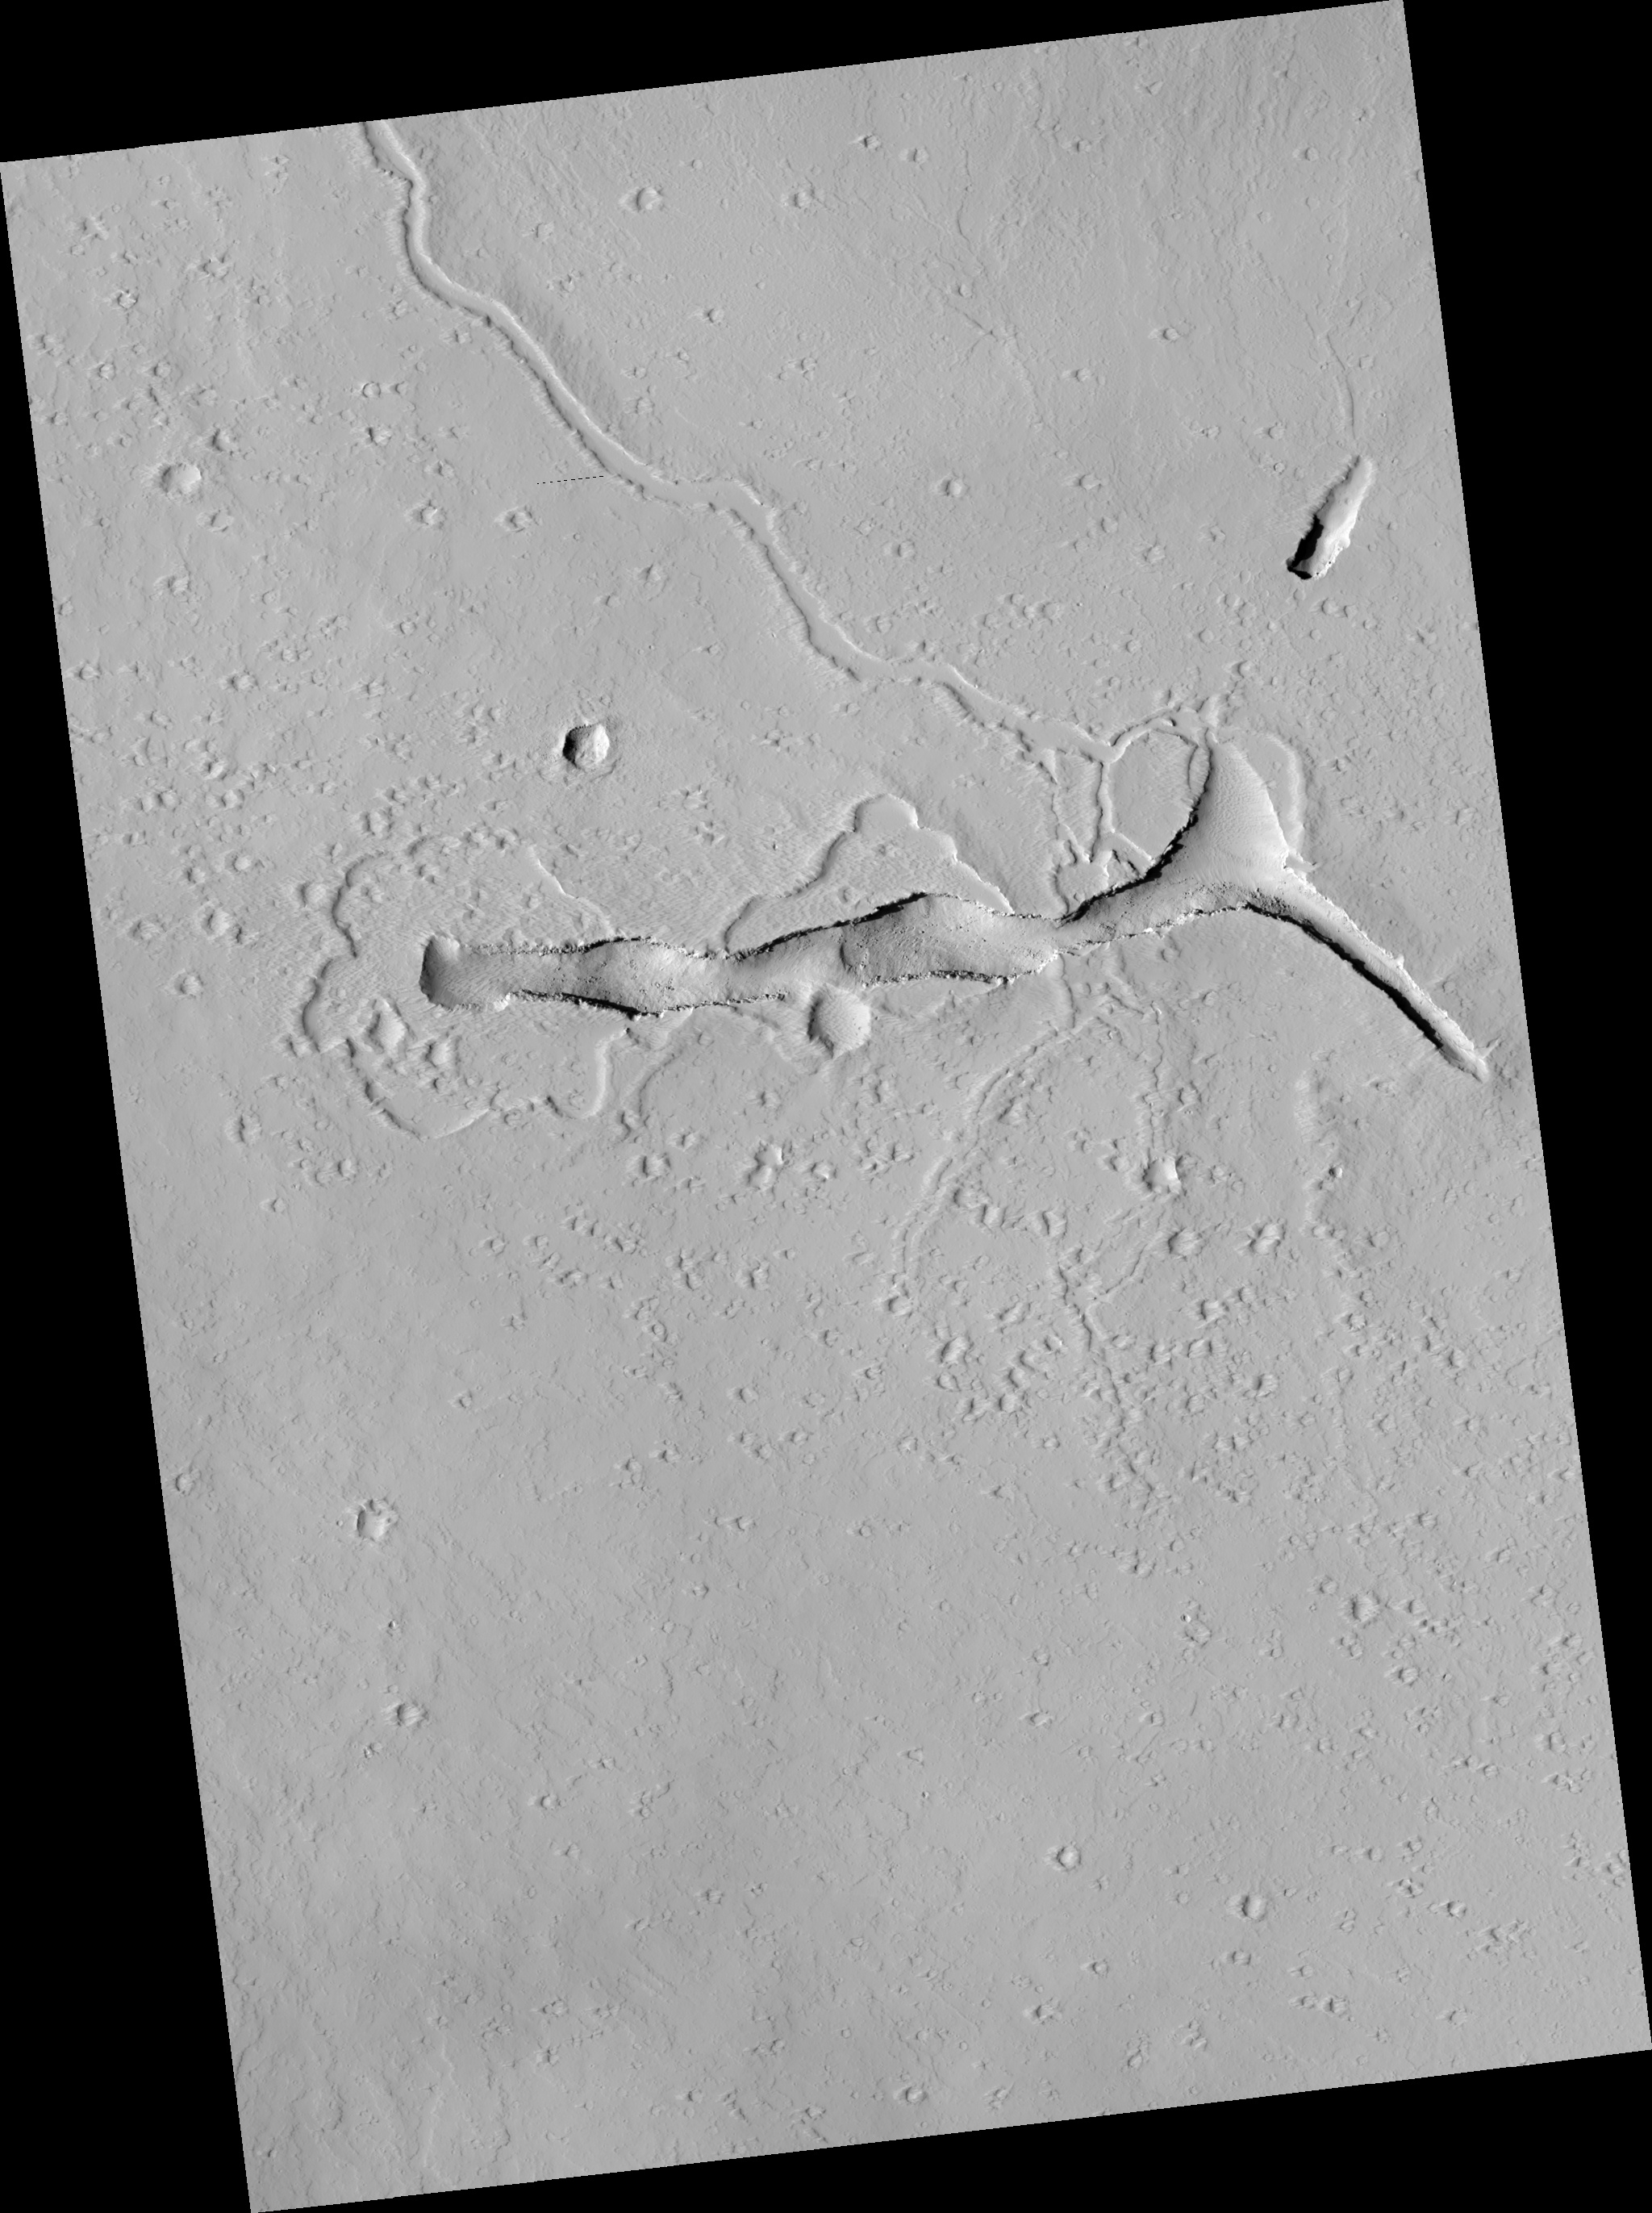

Volcanic Vent in the Tharsis Region

This HiRISE image shows a volcanic vent in the Tharsis region of Mars.

Tharsis is primarily a volcanic highland, containing several of the largest shield volcanoes in the Solar System and many smaller volcanic edifices.

rise is riddled with faults and fractures. The area depicted in the sub-image (above) lies between three sets of fractures — the Cyane Fossae, the Ceraunius Fossae, and the Olympic Fossae — and on the flank of a low volcanic shield. The prominent trough in the HiRISE image is a volcanic vent.

Shallow depressions with scalloped edges span the western (left) half of the vent. These may be places where lakes of lava once stood. The lava that ponded in the lakes probably drained back into the vent towards the end of the eruption. On the eastern (right) side of the sub-image, small channels that once transported lava feed away from the vent to both the north and south.

Originally, the vent must have been a deep and narrow fissure, but it has become more trough-like with time as material tumbled from its walls and settled on its floor. This “mass wasting” process has exposed lava flows in cross section in the walls of the trough.

Observation Geometry
Image PSP_001695_2080 was taken by the High Resolution Imaging Science Experiment (HiRISE) camera onboard the Mars Reconnaissance Orbiter spacecraft on 06-Dec-2006. The complete image is centered at 27.6 degrees latitude, 246.9 degrees East longitude. The range to the target site was 280.4 km (175.3 miles). At this distance the image scale is 28.1 cm/pixel (with 1 x 1 binning) so objects ~84 cm across are resolved. The image shown here has been map-projected to 25 cm/pixel and north is up. The image was taken at a local Mars time of 03:29 PM and the scene is illuminated from the west with a solar incidence angle of 51 degrees, thus the sun was about 39 degrees above the horizon. At a solar longitude of 146.2 degrees, the season on Mars is Northern Summer.

NASA’s Jet Propulsion Laboratory, a division of the California Institute of Technology in Pasadena, manages the Mars Reconnaissance Orbiter for NASA’s Science Mission Directorate, Washington. Lockheed Martin Space Systems, Denver, is the prime contractor for the project and built the spacecraft. The High Resolution Imaging Science Experiment is operated by the University of Arizona, Tucson, and the instrument was built by Ball Aerospace and Technology Corp., Boulder, Colo.

Credit: NASA/JPL/Univ. of Arizona